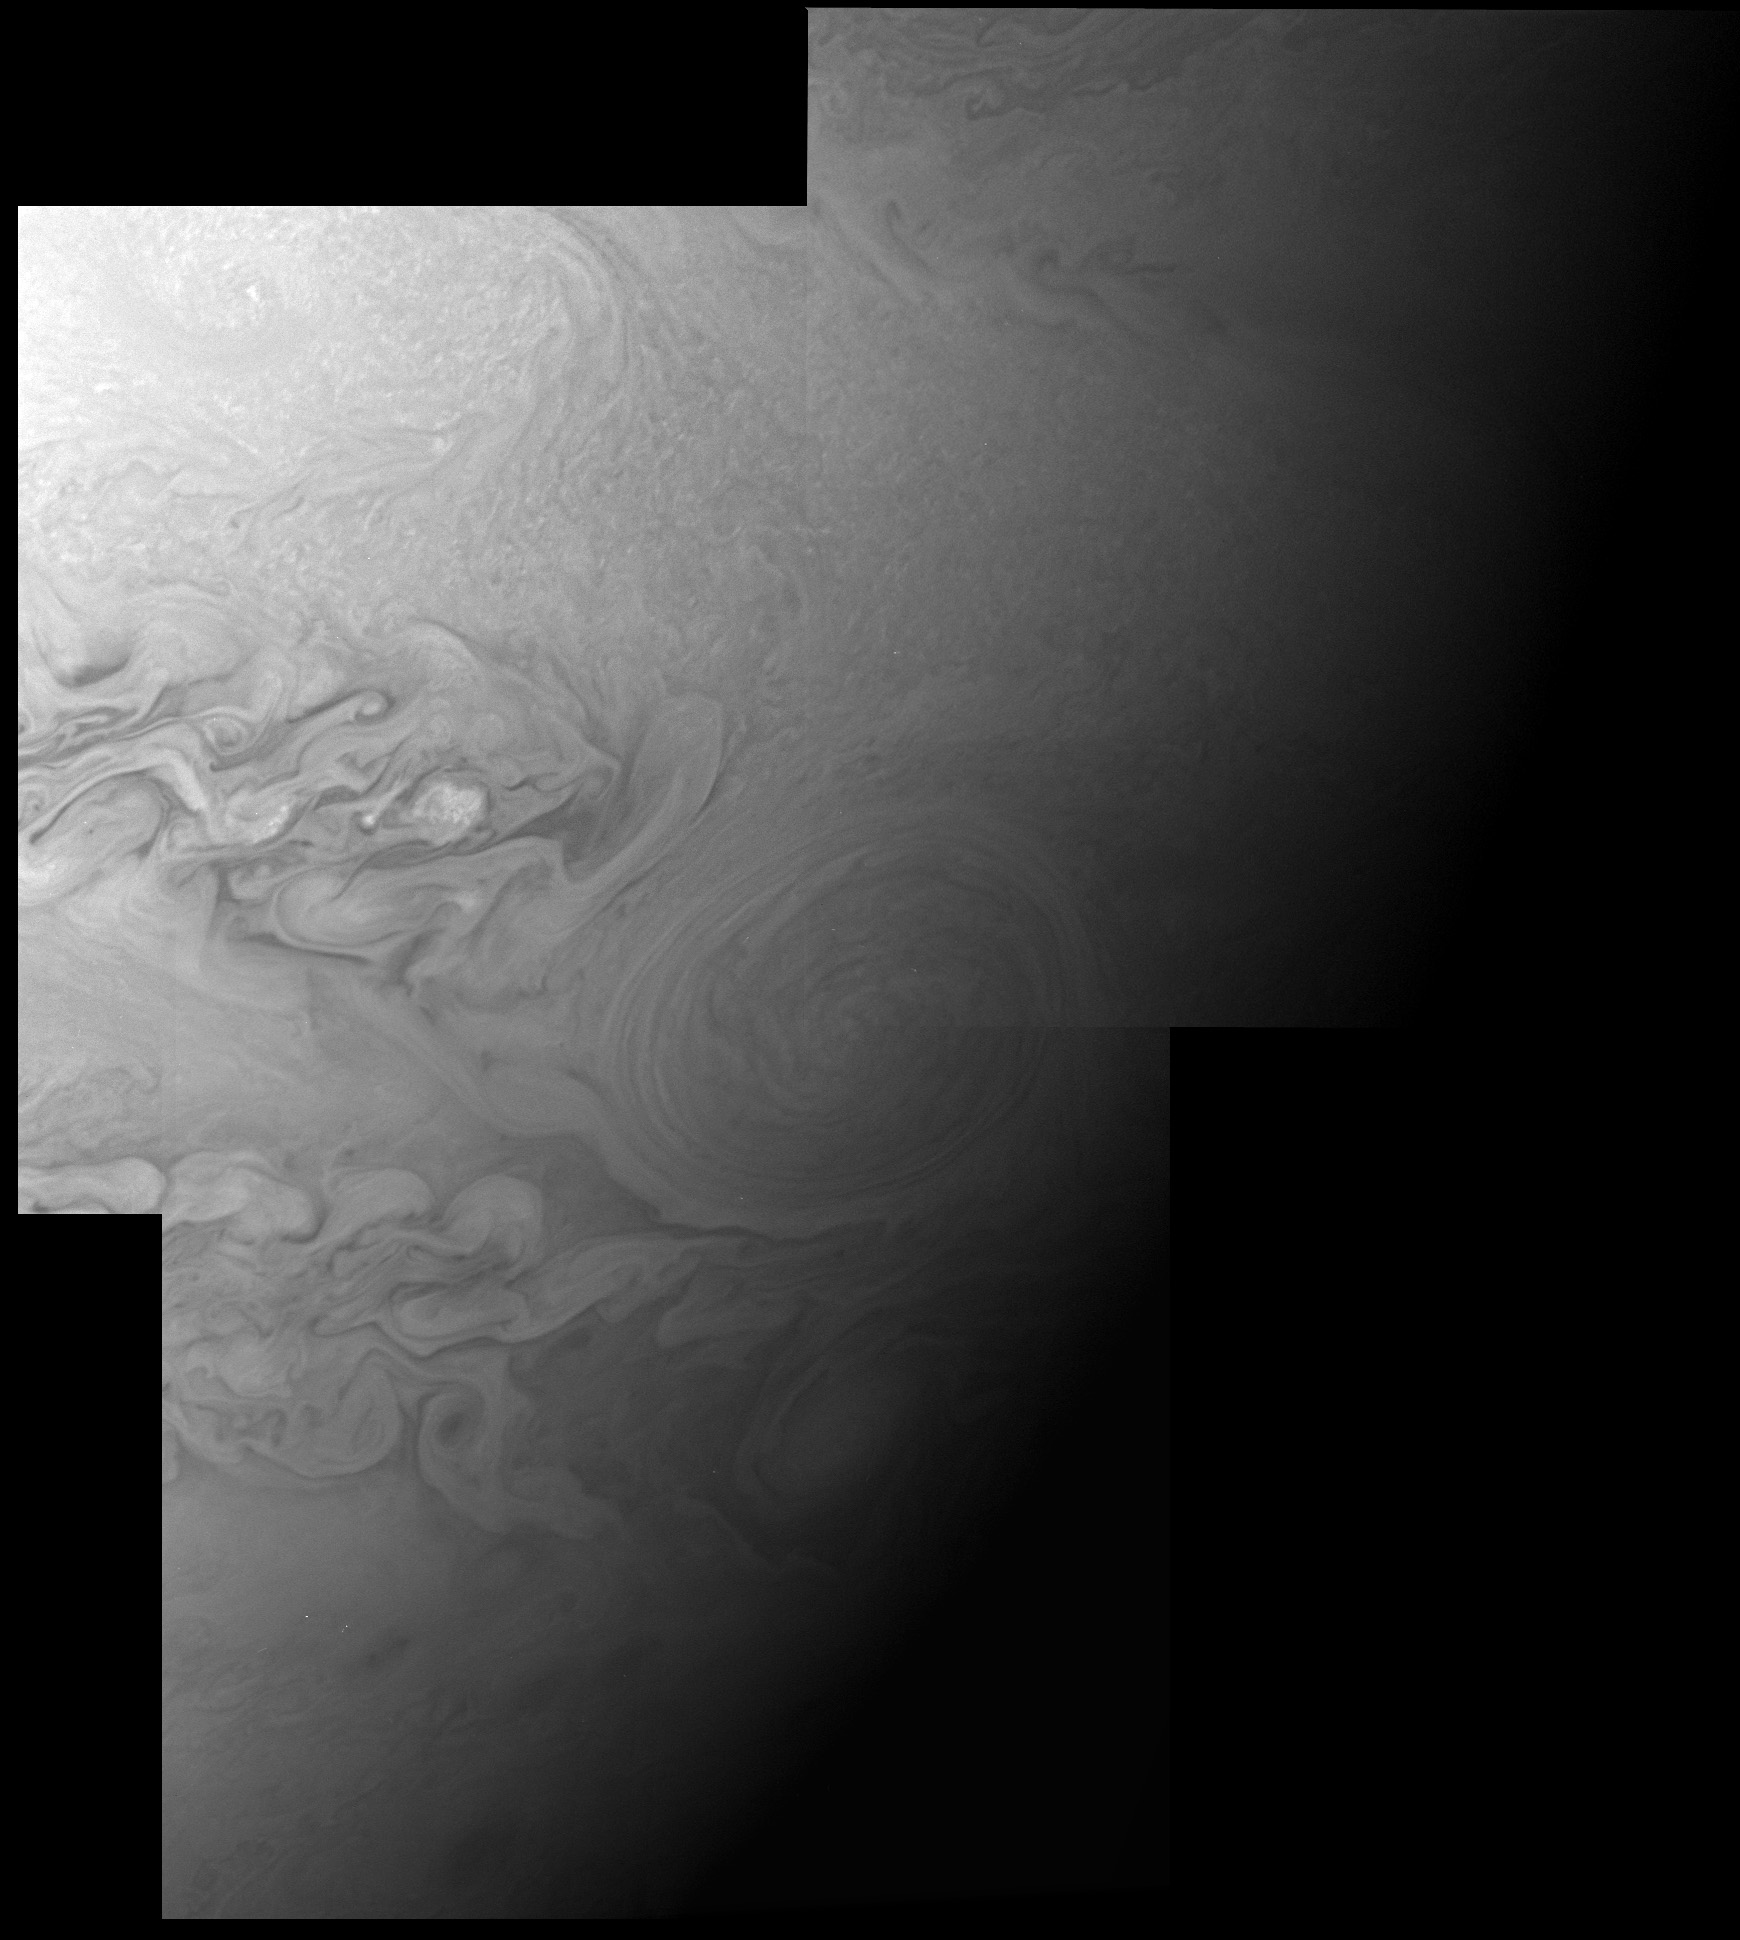

The Little Red Spot: Closest View Yet

This is a mosaic of three New Horizons images of Jupiter’s Little Red Spot, taken with the spacecraft’s Long Range Reconnaissance Imager (LORRI) camera at 17:41 Universal Time on February 26 from a range of 3.5 million kilometers (2.1 million miles). The image scale is 17 kilometers (11 miles) per pixel, and the area covered measures 33,000 kilometers (20,000 miles) from top to bottom, two and one-half times the diameter of Earth.

The Little Red Spot, a smaller cousin of the famous Great Red Spot, formed in the past decade from the merger of three smaller Jovian storms, and is now the second-largest storm on Jupiter. About a year ago its color, formerly white, changed to a reddish shade similar to the Great Red Spot, perhaps because it is now powerful enough to dredge up reddish material from deeper inside Jupiter. These are the most detailed images ever taken of the Little Red Spot since its formation, and will be combined with even sharper images taken by New Horizons 10 hours later to map circulation patterns around and within the storm.

LORRI took the images as the Sun was about to set on the Little Red Spot. The LORRI camera was designed to look at Pluto, where sunlight is much fainter than it is at Jupiter, so the images would have been overexposed if LORRI had looked at the storm when it was illuminated by the noonday Sun. The dim evening illumination helped the LORRI camera obtain well-exposed images. The New Horizons team used predictions made by amateur astronomers in 2006, based on their observations of the motion of the Little Red Spot with backyard telescopes, to help them accurately point LORRI at the storm.

These are among a handful of Jupiter system images already returned by New Horizons during its close approach to Jupiter. Most of the data being gathered by the spacecraft are stored onboard and will be downlinked to Earth during March and April 2007.

Credit: NASA/Johns Hopkins University Applied Physics Laboratory/Southwest Research Institute